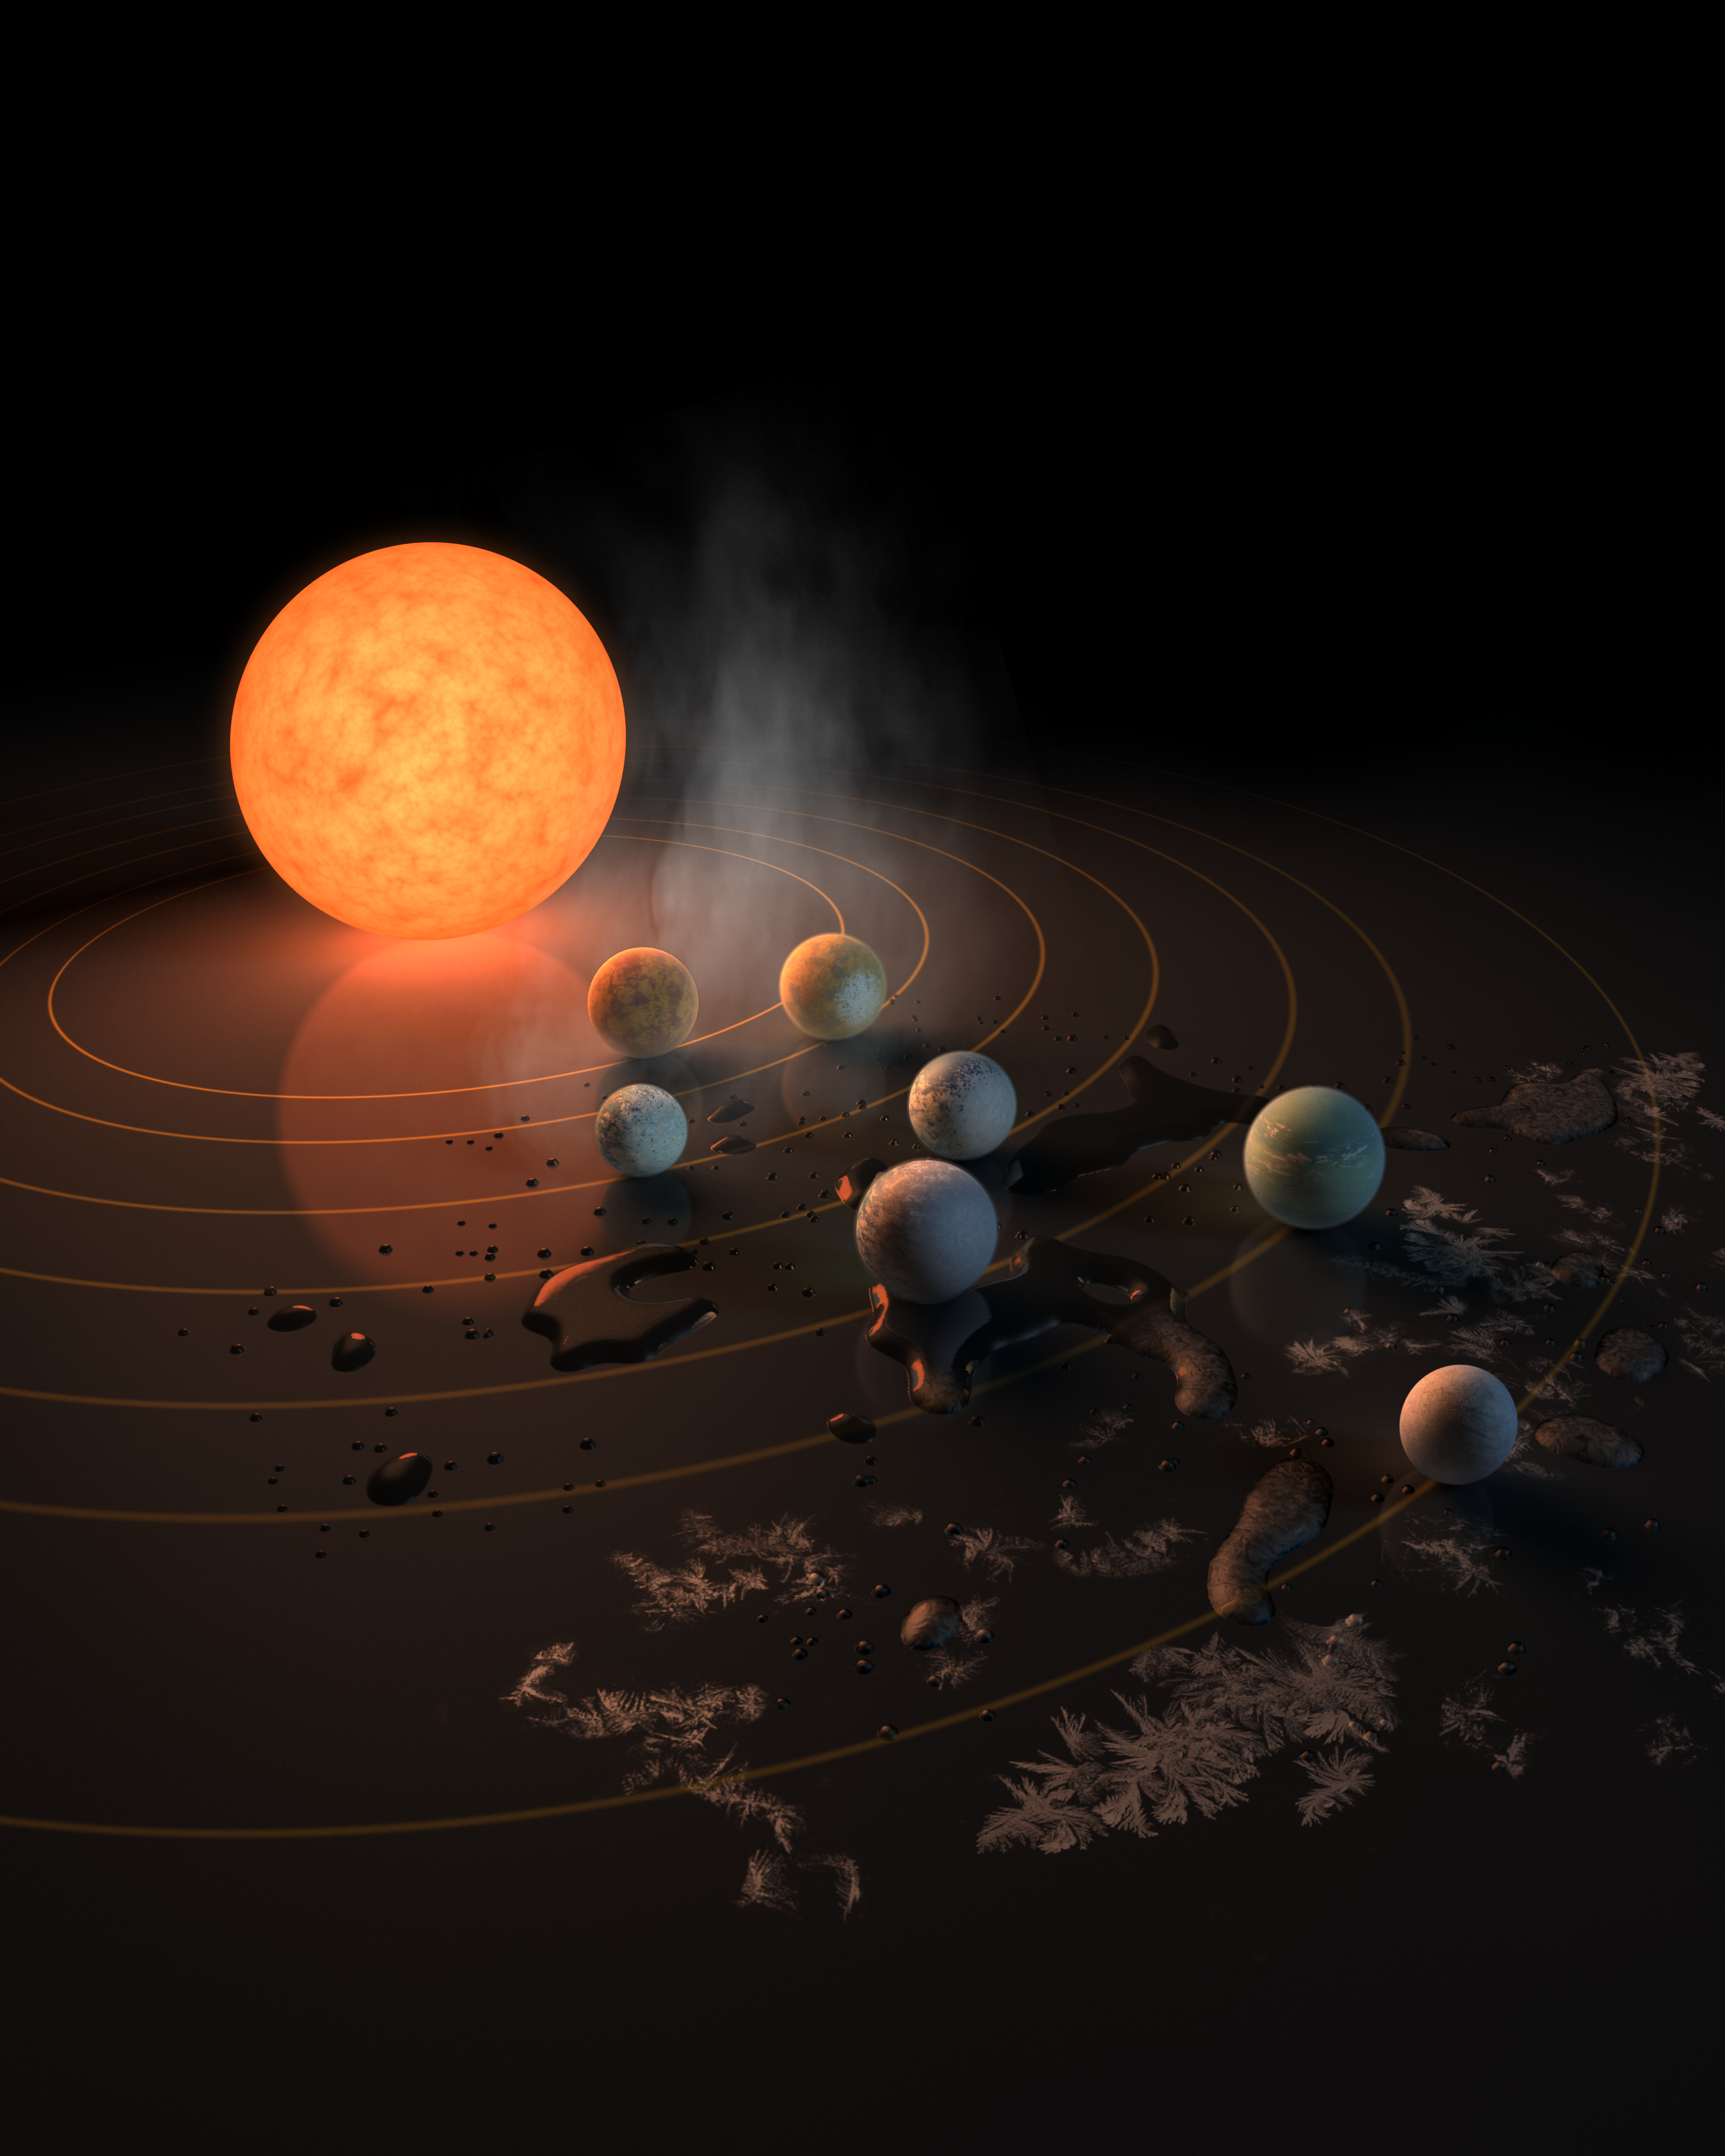

Abstract Concept of TRAPPIST-1 System

This artist’s concept appeared on the Feb. 23, 2017 cover of the journal Nature announcing that the TRAPPIST-1 star, an ultra-cool dwarf, has seven Earth-size planets orbiting it. Any of these planets could have liquid water on them. Planets that are farther from the star are more likely to have significant amounts of ice, especially on the side that faces away from the star.

The system has been revealed through observations from NASA’s Spitzer Space Telescope and the ground-based TRAPPIST (TRAnsiting Planets and PlanetesImals Small Telescope) telescope, as well as other ground-based observatories. The system was named for the TRAPPIST telescope.

NASA’s Jet Propulsion Laboratory, Pasadena, California, manages the Spitzer Space Telescope mission for NASA’s Science Mission Directorate, Washington. Science operations are conducted at the Spitzer Science Center at Caltech, also in Pasadena. Spacecraft operations are based at Lockheed Martin Space Systems Company, Littleton, Colorado. Data are archived at the Infrared Science Archive housed at Caltech/IPAC. Caltech manages JPL for NASA

Credit: NASA/JPL-Caltech